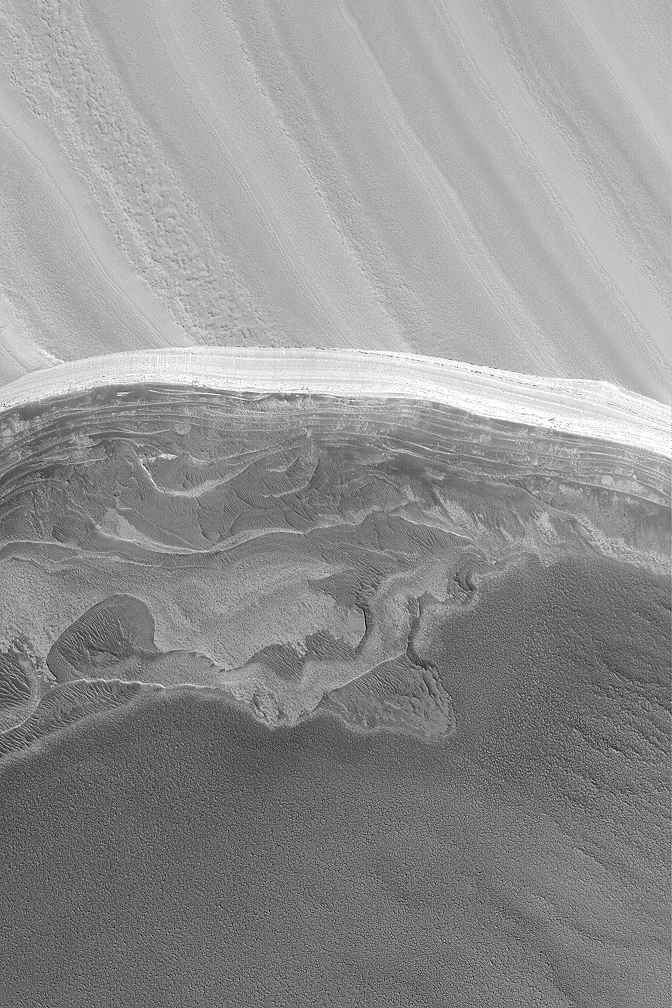

North Polar Scarp

3 March 2004
The north polar cap of Mars overlies a series of layered materials. The upper-most layers are light-toned and may include ice and perhaps dust. The lower layers may be less icy and contain some amount of dark sand. This Mars Global Surveyor (MGS) Mars Orbiter Camera (MOC) image shows an exposure of north polar layers located near 83.9°N, 237.9°W. This view covers an area 3 km (1.9 mi) wide and is illuminated by sunlight from the lower left.

Credit: NASA/JPL/Malin Space Science Systems